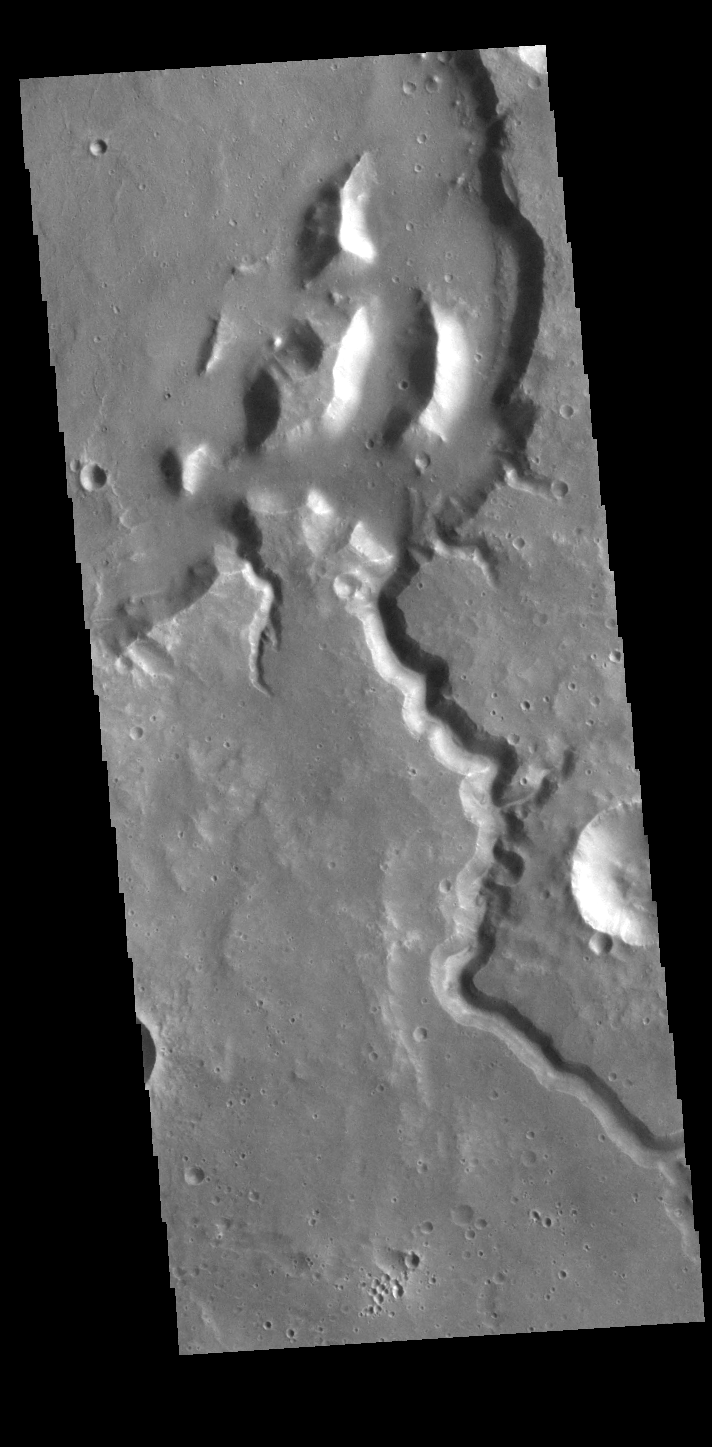

Channel

Today’s VIS image shows an unnamed channel system in northern Arabia Terra.

Credit: NASA/JPL-Caltech/ASU